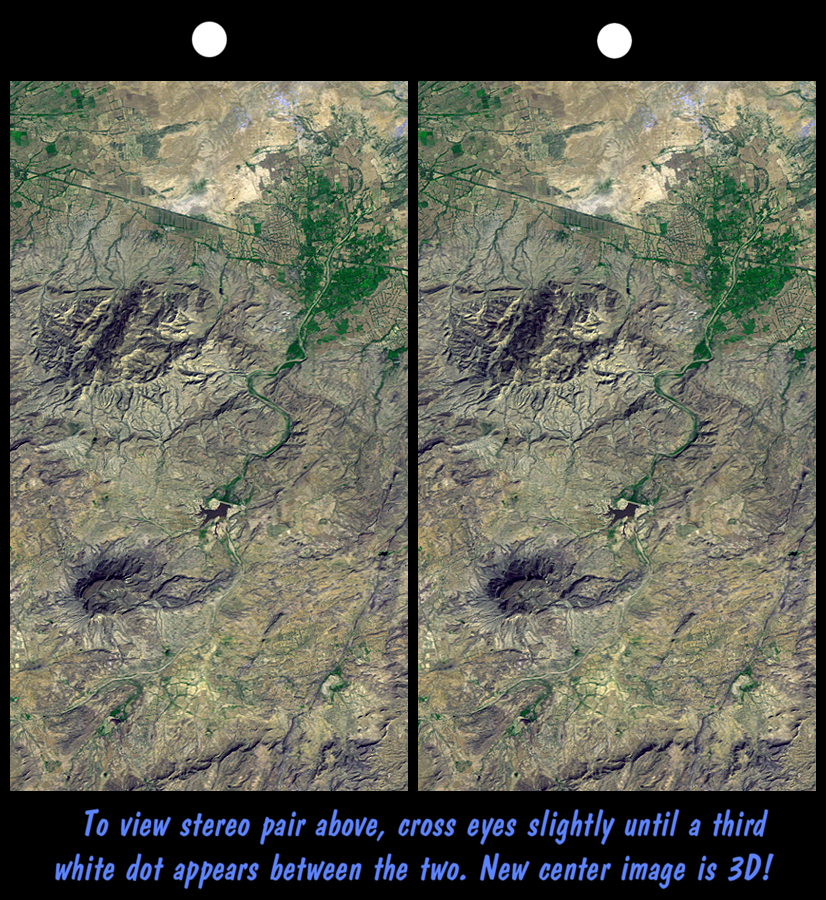

SRTM Stereo Pair: Northwest of Bhuj, India

On January 26, 2001, the Kachchh region in western India suffered the most deadly earthquake in India’s history. Shortly thereafter, geologists traversed the region looking for ground surface disruptions, such as fault breaks, that could provide clues to the tectonic processes here. Shuttle Radar Topography Mission (SRTM) scientists provided stereoscopic images to the geologists, similar to this 3-D view of the terrain northwest of the city of Bhuj. The geologists reported back that the images were essential in optimizing their field activities. Tectonic landforms are created by ground displacements that are repetitious over geologic time, so these landforms are good places to look for co-seismic faulting and warping. The stereoscopic images showed the geologists where the structures are located and their overall pattern, which could not be seen while standing on anyone hill or in any one gully. In general, the field studies found that surface disruptions by the recent earthquake were minimal and that the major landforms are quite old and probably not directly related to ongoing tectonic processes.

Features of interest in the view shown here include the largest hill (upper left-center), which is a dome or anticline, upwardly convex layered rocks. Also visible are a possible volcanic plug (lower left-center) and an incised meandering stream (center). Agriculture in this arid region is concentrated on the alluvial fan of the major stream (green pattern, upper right).

This stereoscopic image was generated by draping a Landsat satellite image (taken just two weeks after the earthquake) over a preliminary SRTM elevation model. Two differing perspectives were then calculated, one for each eye. They can be seen in 3-D by viewing the left image with the right eye and the right image with the left eye (cross-eyed viewing or by downloading and printing the image pair and viewing them with a stereoscope. When stereoscopically merged, the result is a vertically exaggerated view of Earth’s surface in its full three dimensions.

Landsat has been providing visible and infrared views of Earth since 1972. SRTM elevation data matches the 30-meter (33-yard) resolution of most Landsat images and will substantially help in analyses of the large and growing Landsat image archive. The Landsat 7 Thematic Mapper image used here was provided to the SRTM project by the United States Geological Survey, Earth Resources Observation Systems (EROS) Data Center, Sioux Falls, South Dakota.

Elevation data used in this image was acquired by the Shuttle Radar Topography Mission aboard Space Shuttle Endeavour, launched on February 11, 2000. SRTM used the same radar instrument that comprised the Spaceborne Imaging Radar-C/X-Band Synthetic Aperture Radar (SIR-C/X-SAR) that flew twice on Space Shuttle Endeavour in 1994. SRTM was designed to collect three-dimensional measurements of Earth’s surface. To collect the 3-D data, engineers added a 60-meter-long (200-foot) mast, installed additional C-band and X-band antennas, and improved tracking and navigation devices. The mission is a cooperative project between the National Aeronautics and Space Administration (NASA), the National Imagery and Mapping Agency (NIMA) of the U.S. Department of Defense (DoD), and the German and Italian space agencies. It is managed by NASA’s Jet Propulsion Laboratory, Pasadena, CA, for NASA’s Earth Science Enterprise, Washington, DC.

Size: 21.3 x 11.9 kilometers (13.2 x 7.4 miles)
Location: 23.4 deg. North lat., 69.6 deg. East lon.
Orientation: North toward the top
Image Data: Landsat Bands 1, 2+4, 3 as blue, green, red, respectively
Date Acquired: February 2000 (SRTM), February 9, 2001 (Landsat)

Credit: NASA/JPL/NIMA